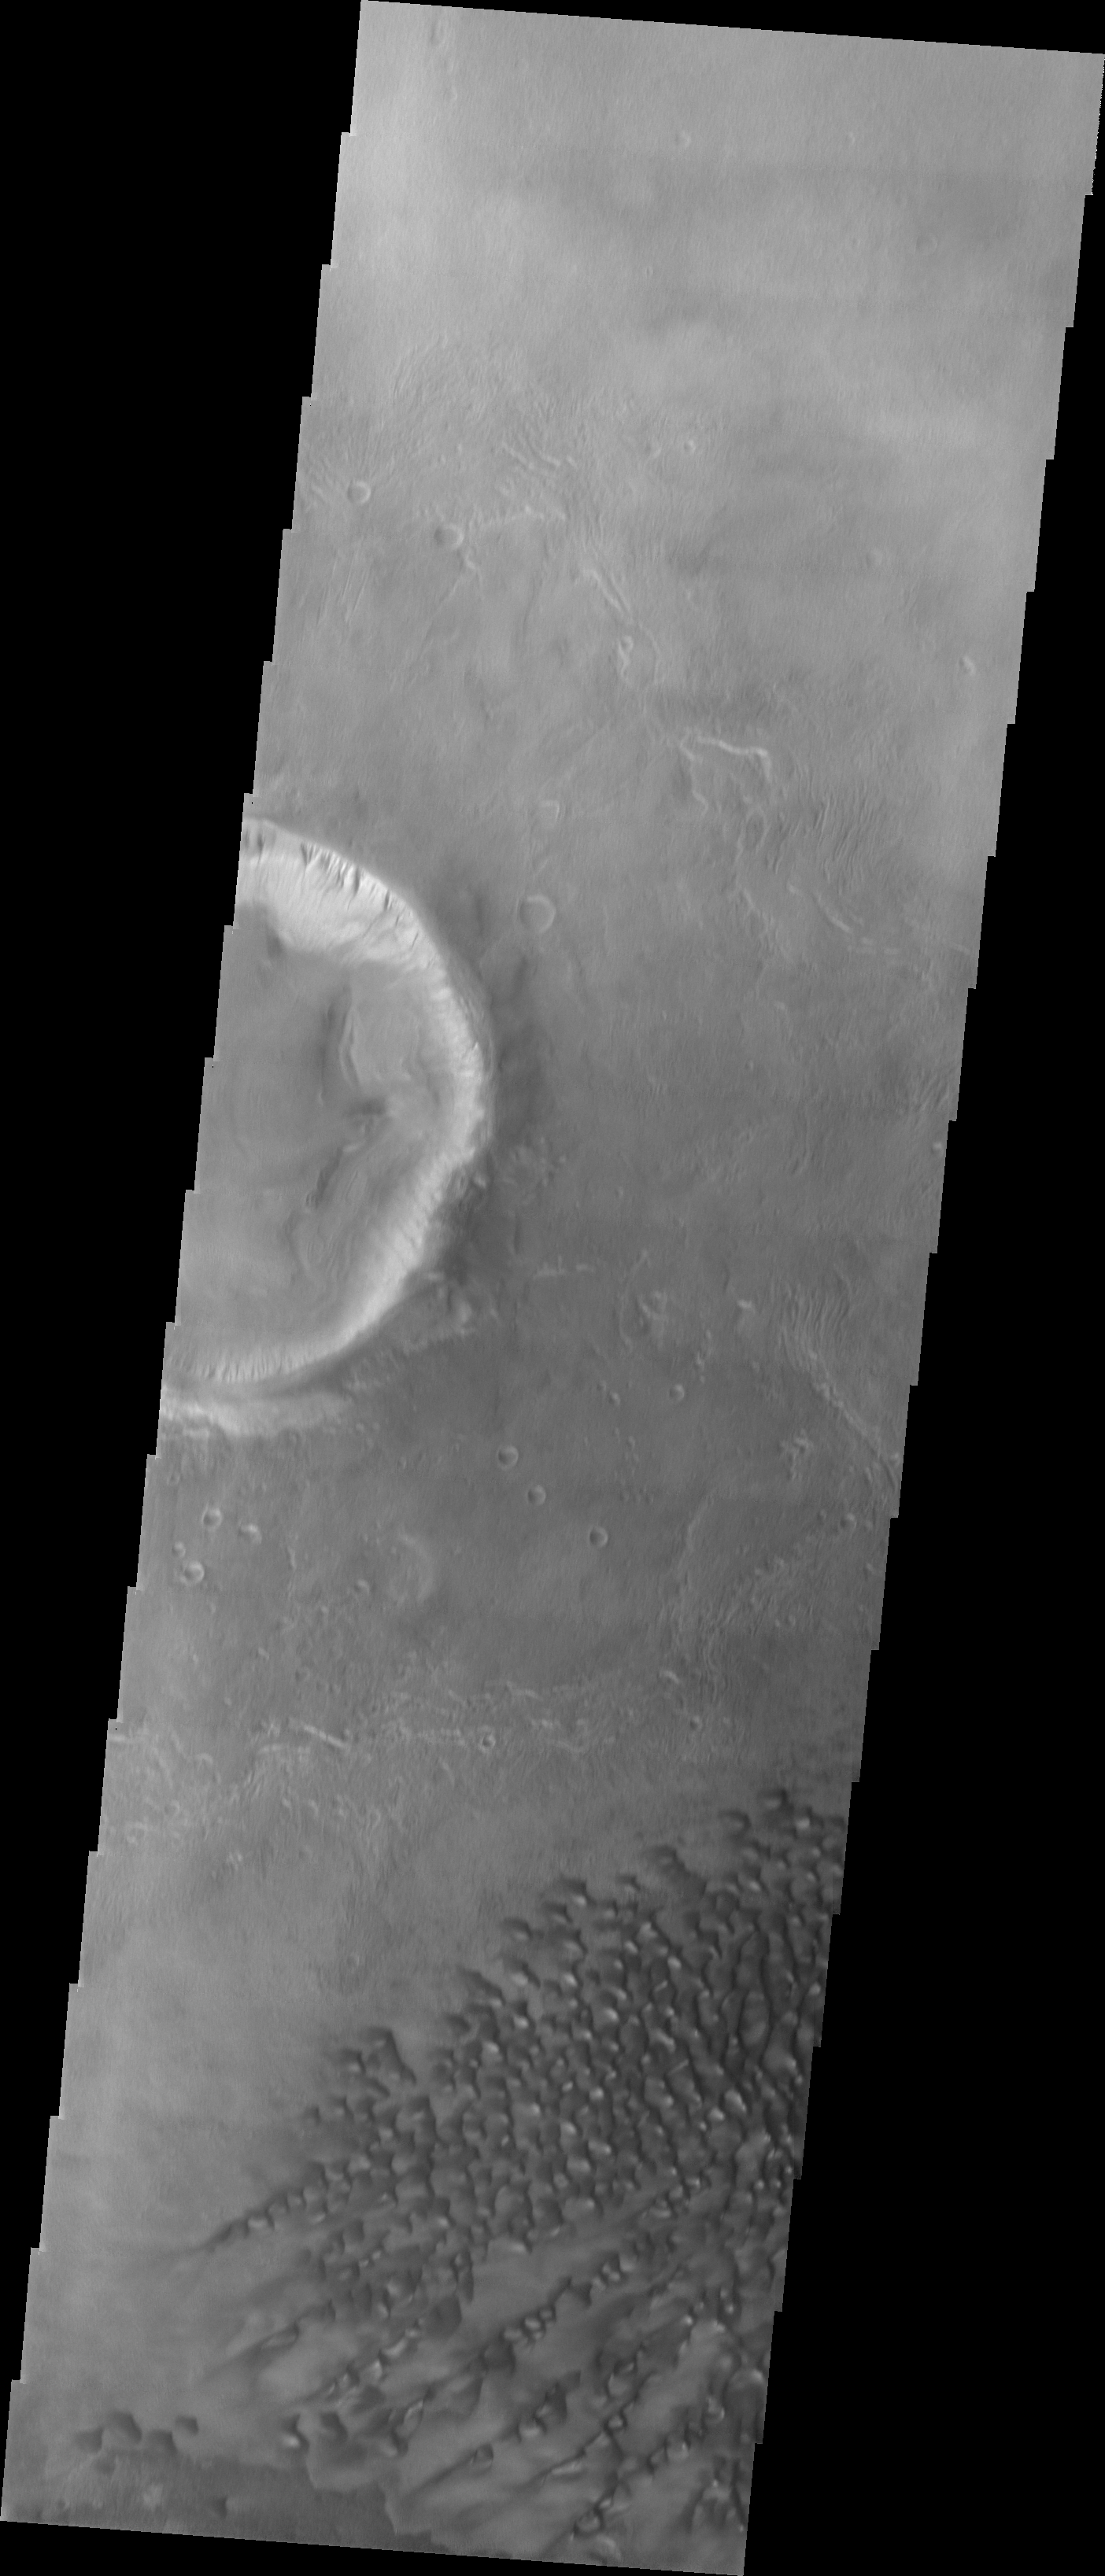

Investigating Mars: Kaiser Crater Dunes

This VIS image of Kaiser Crater shows the central part of the crater floor. At the bottom of the image there is a topographic rise. The change in topography has altered the winds in this region, forming a linear pattern at the edge of the high land.

Kaiser Crater is located in the southern hemisphere in the Noachis region west of Hellas Planitia. Kaiser Crater is just one of several large craters with extensive dune fields on the crater floor. Other nearby dune filled craters are Proctor, Russell, and Rabe. Kaiser Crater is 207 km (129 miles) in diameter. The dunes are located in the southern part of the crater floor.

The Odyssey spacecraft has spent over 15 years in orbit around Mars, circling the planet more than 71000 times. It holds the record for longest working spacecraft at Mars. THEMIS, the IR/VIS camera system, has collected data for the entire mission and provides images covering all seasons and lighting conditions. Over the years many features of interest have received repeated imaging, building up a suite of images covering the entire feature. From the deepest chasma to the tallest volcano, individual dunes inside craters and dune fields that encircle the north pole, channels carved by water and lava, and a variety of other feature, THEMIS has imaged them all. For the next several months the image of the day will focus on the Tharsis volcanoes, the various chasmata of Valles Marineris, and the major dunes fields. We hope you enjoy these images!

Credit: NASA/JPL-Caltech/ASU